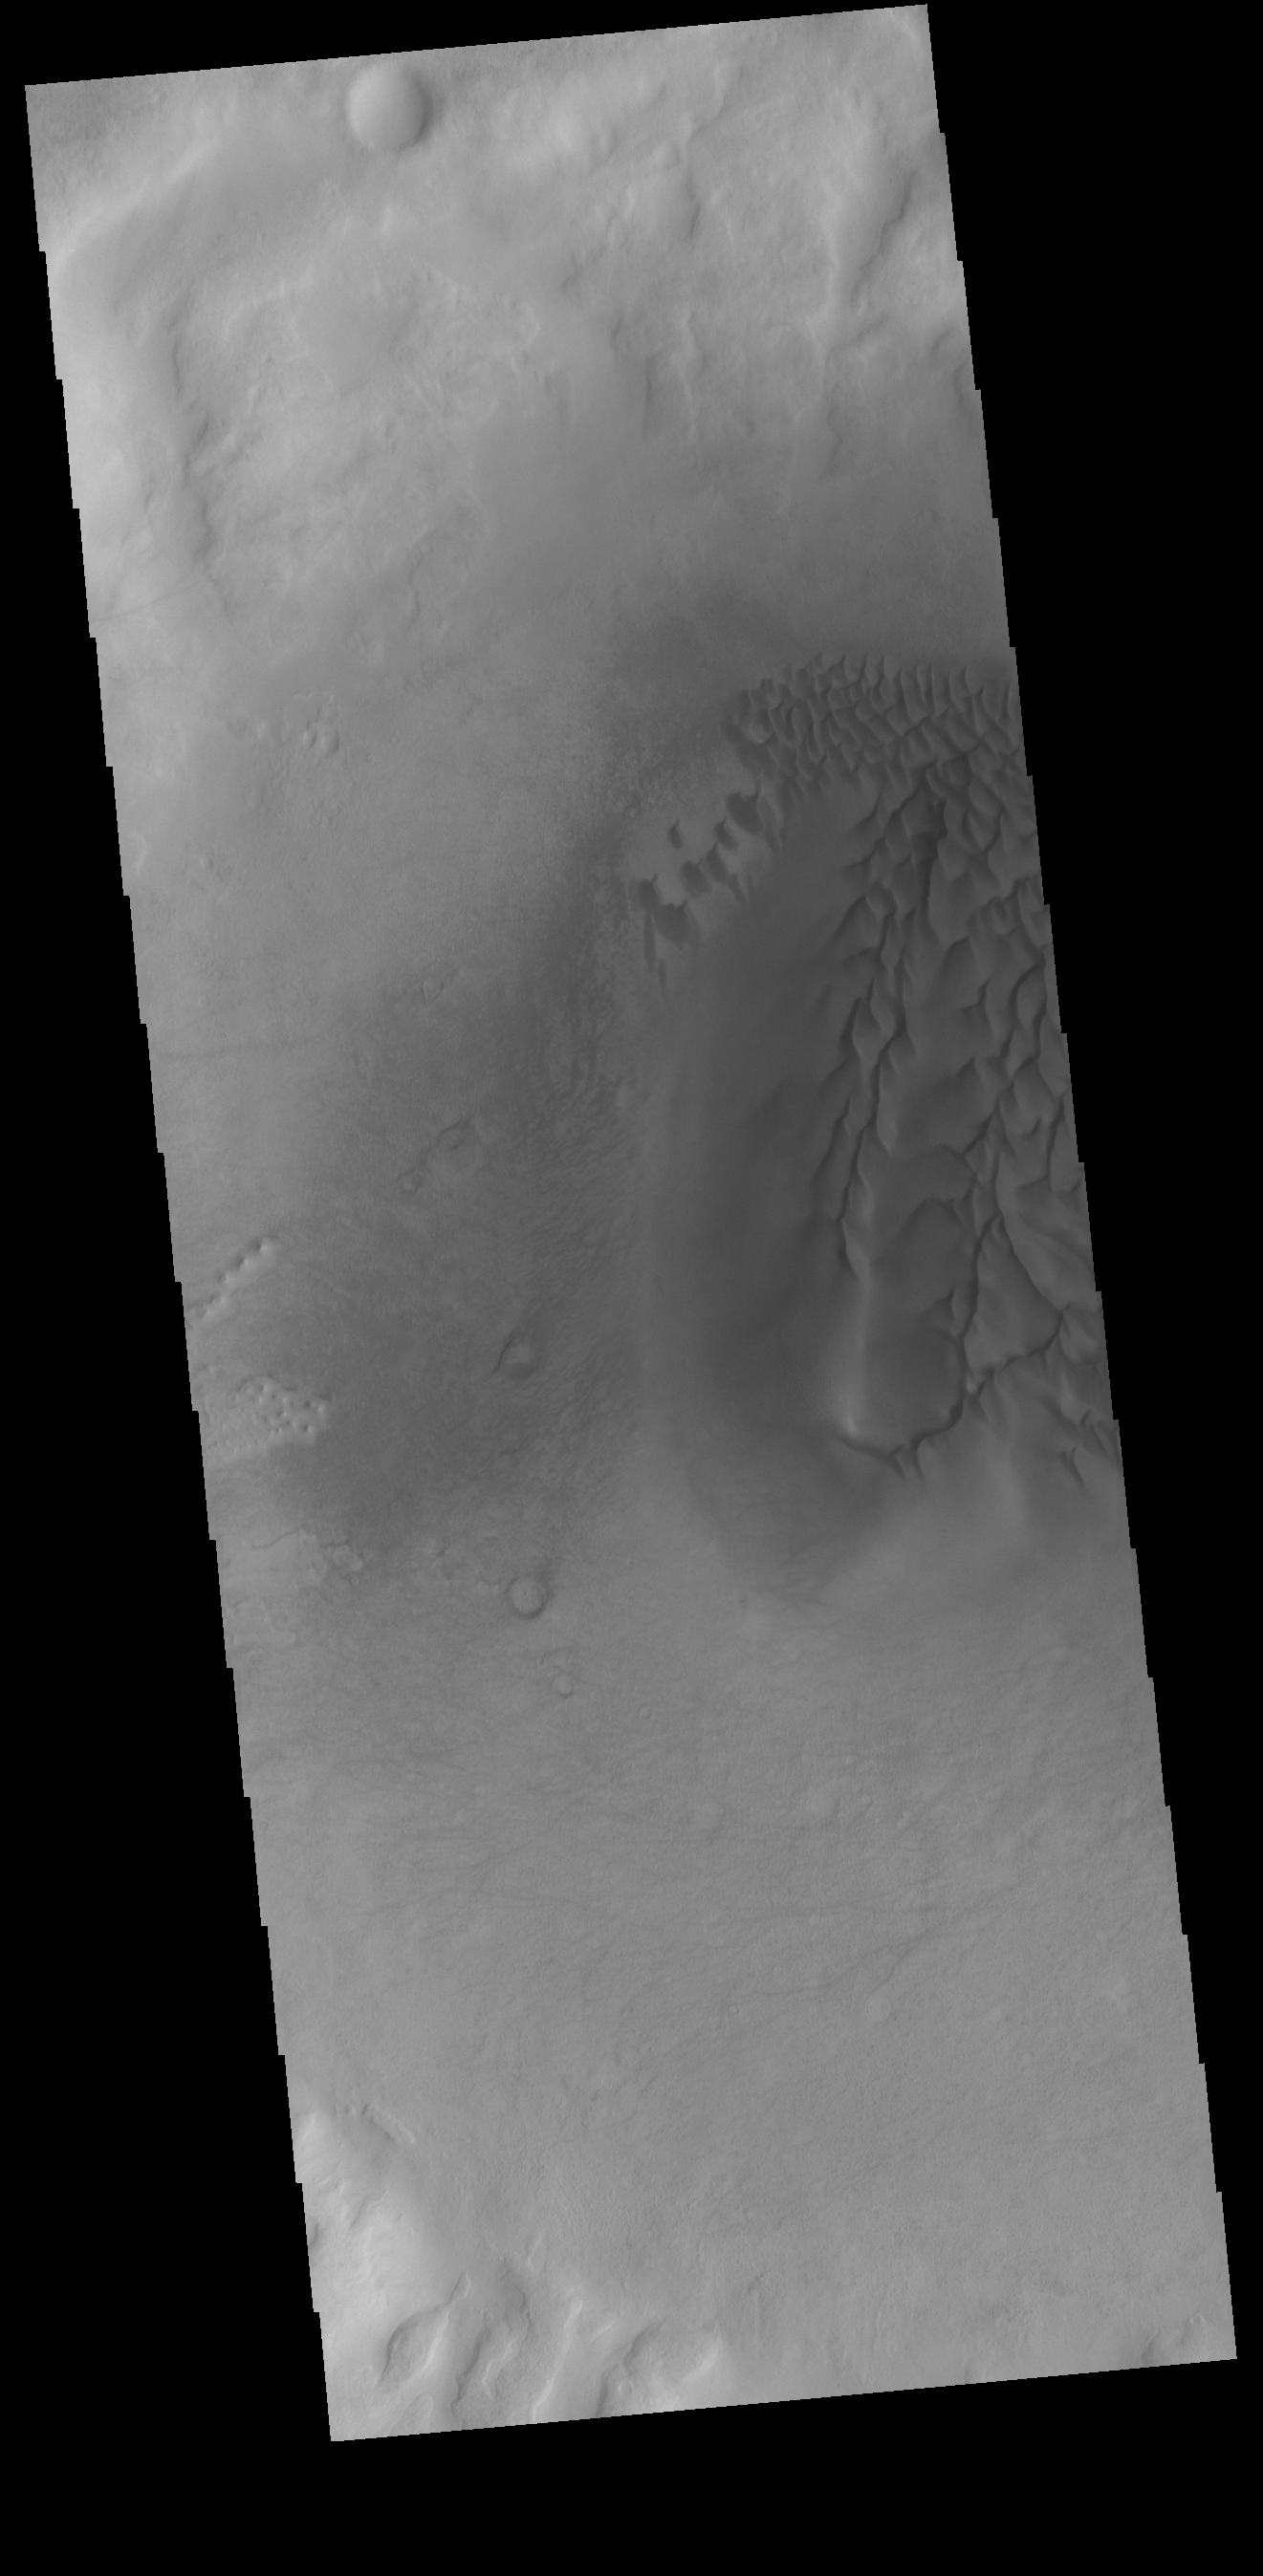

Crater Dunes

This VIS image shows part of the floor of an unnamed crater in Noachis Terra. Individual dunes and a large sand sheet with surface dune morphology fill a large area of the crater floor. The amount of sand controls the formation of dunes. Regions with only a limited amount of sand will contain small individual dunes. As more sand enters a region the dunes will grow larger. When large amounts of sand fill a region, individual dunes will coalesce into larger and larger dunes, eventually completely covering the surface as a sand sheet with dune crest features on the top. Dunes often occur in craters on Mars.

Credit: NASA/JPL-Caltech/ASU